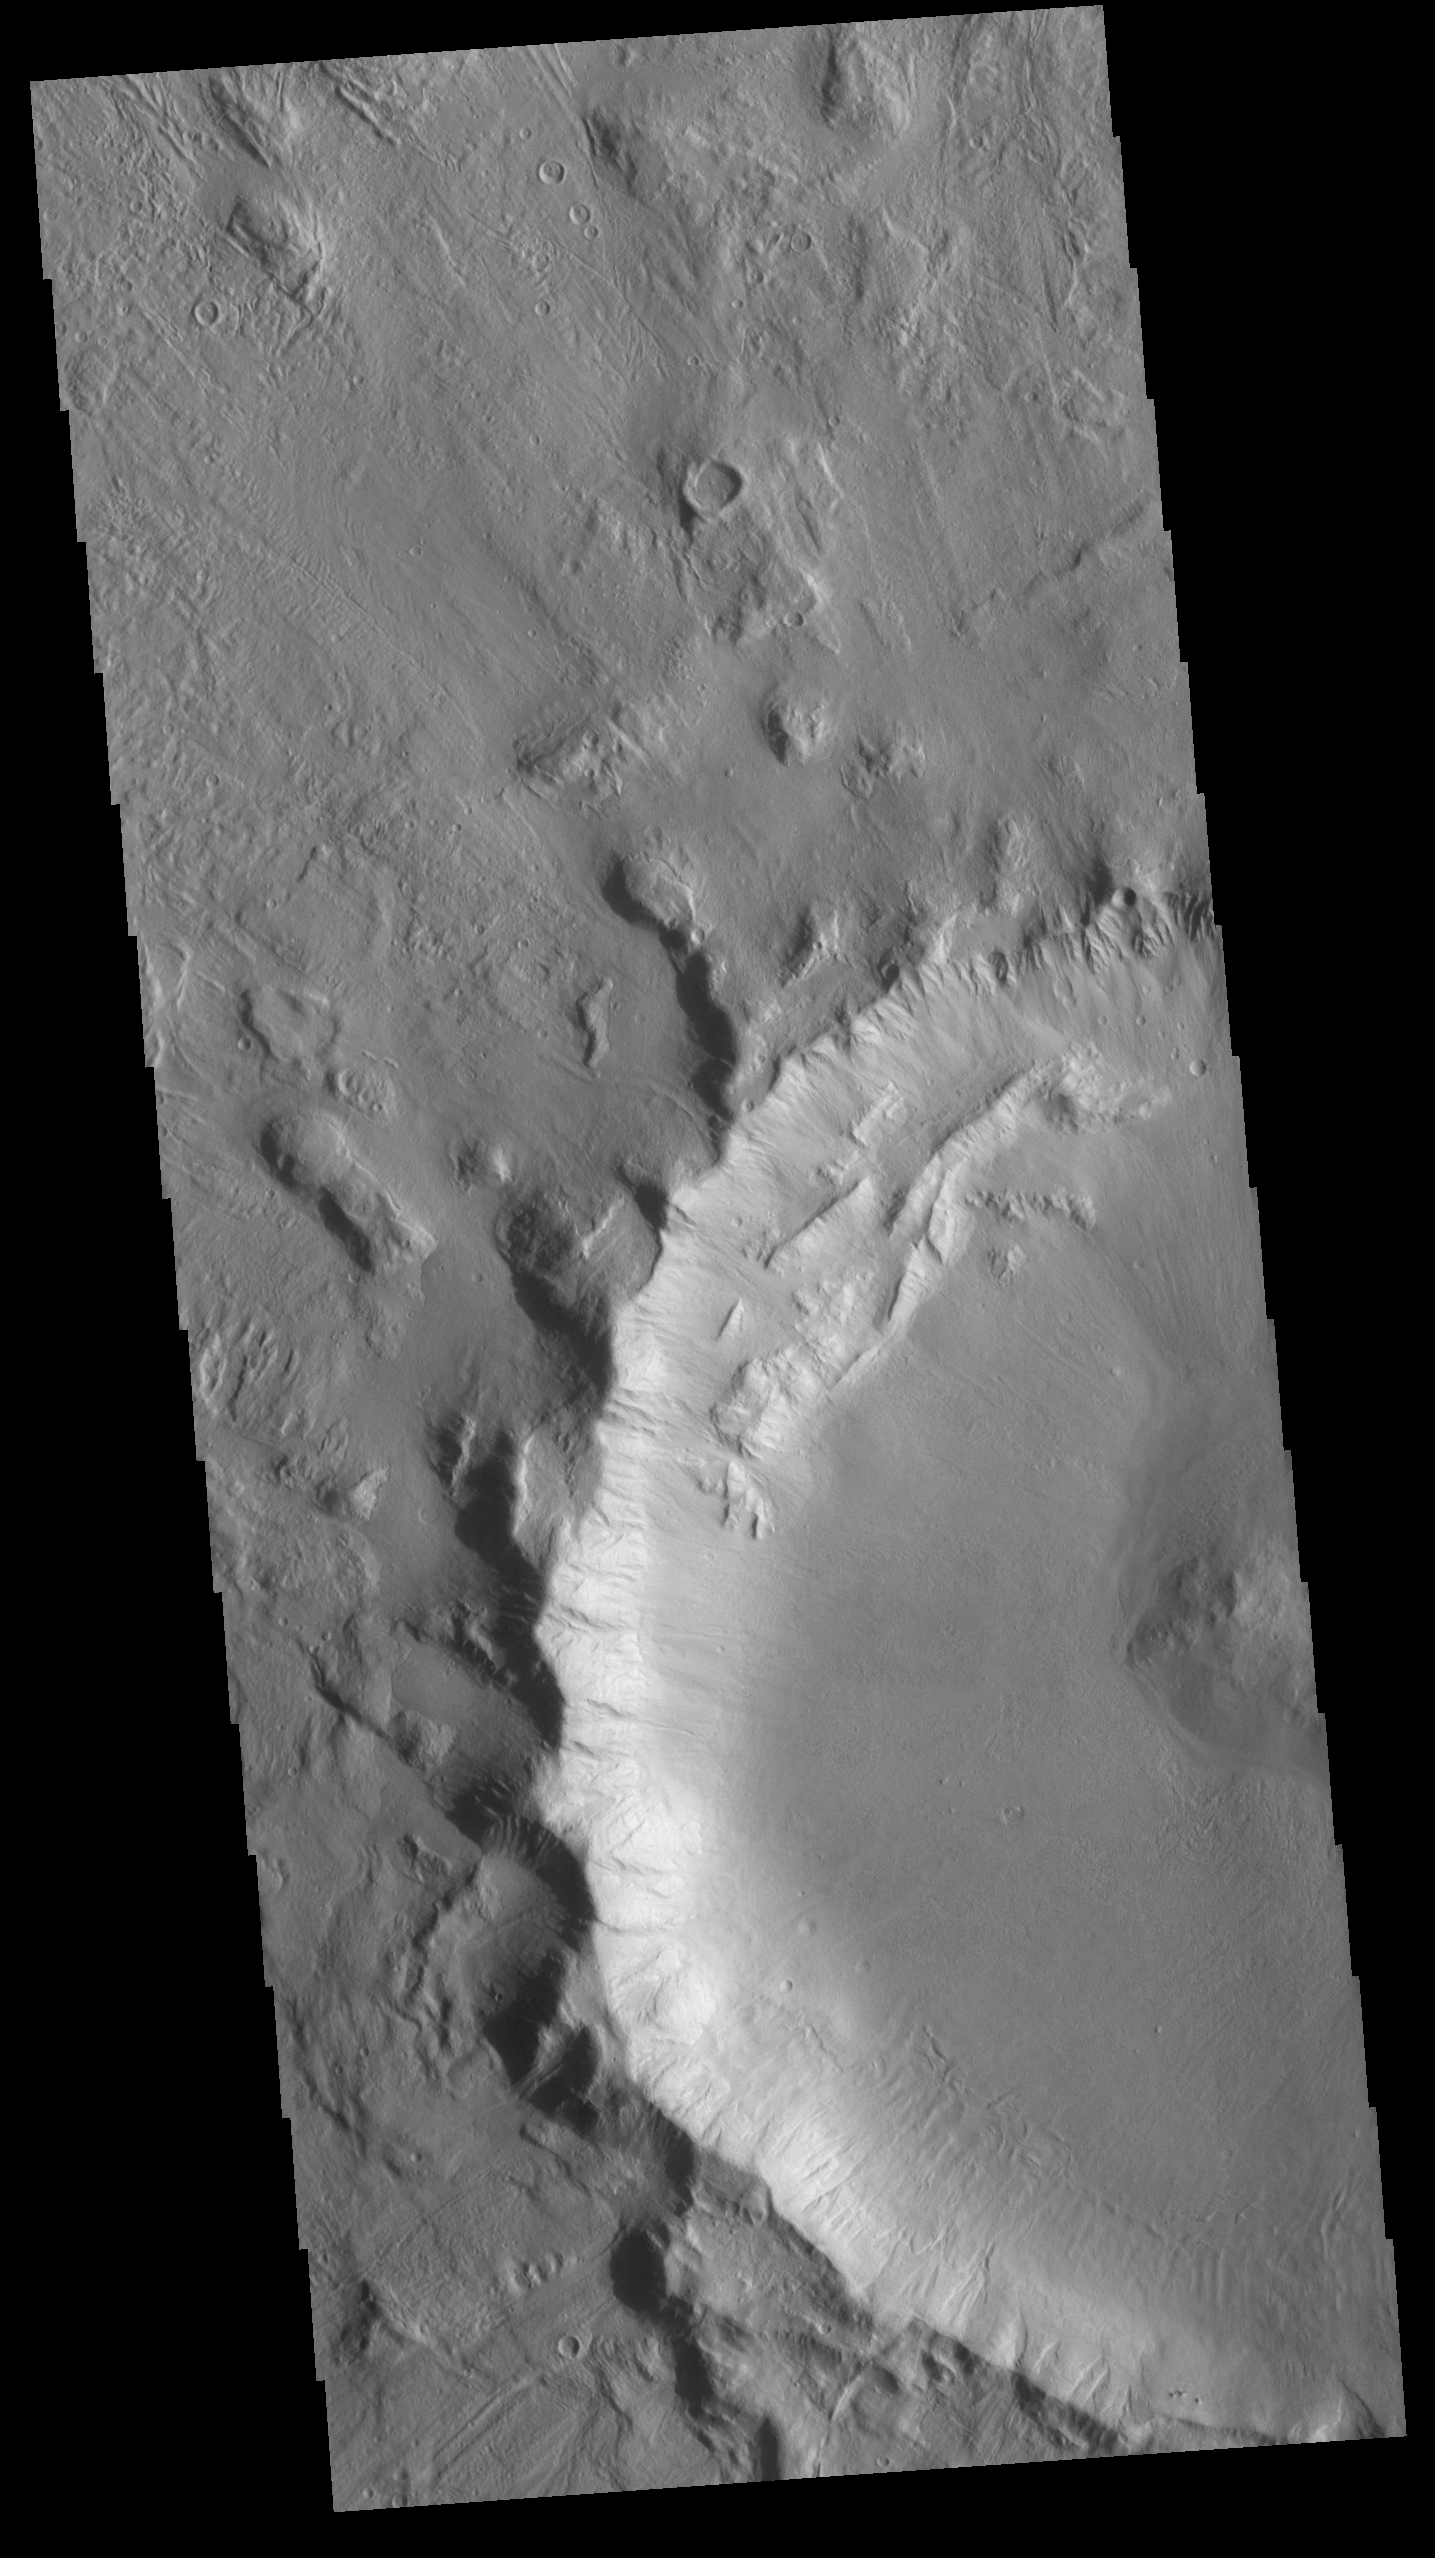

Crater

Today’s VIS image shows part of a crater located north of Hecates Tholus. The radial grooves in the ejecta blanket are still visible around the crater rim.

Credit: NASA/JPL-Caltech/ASU